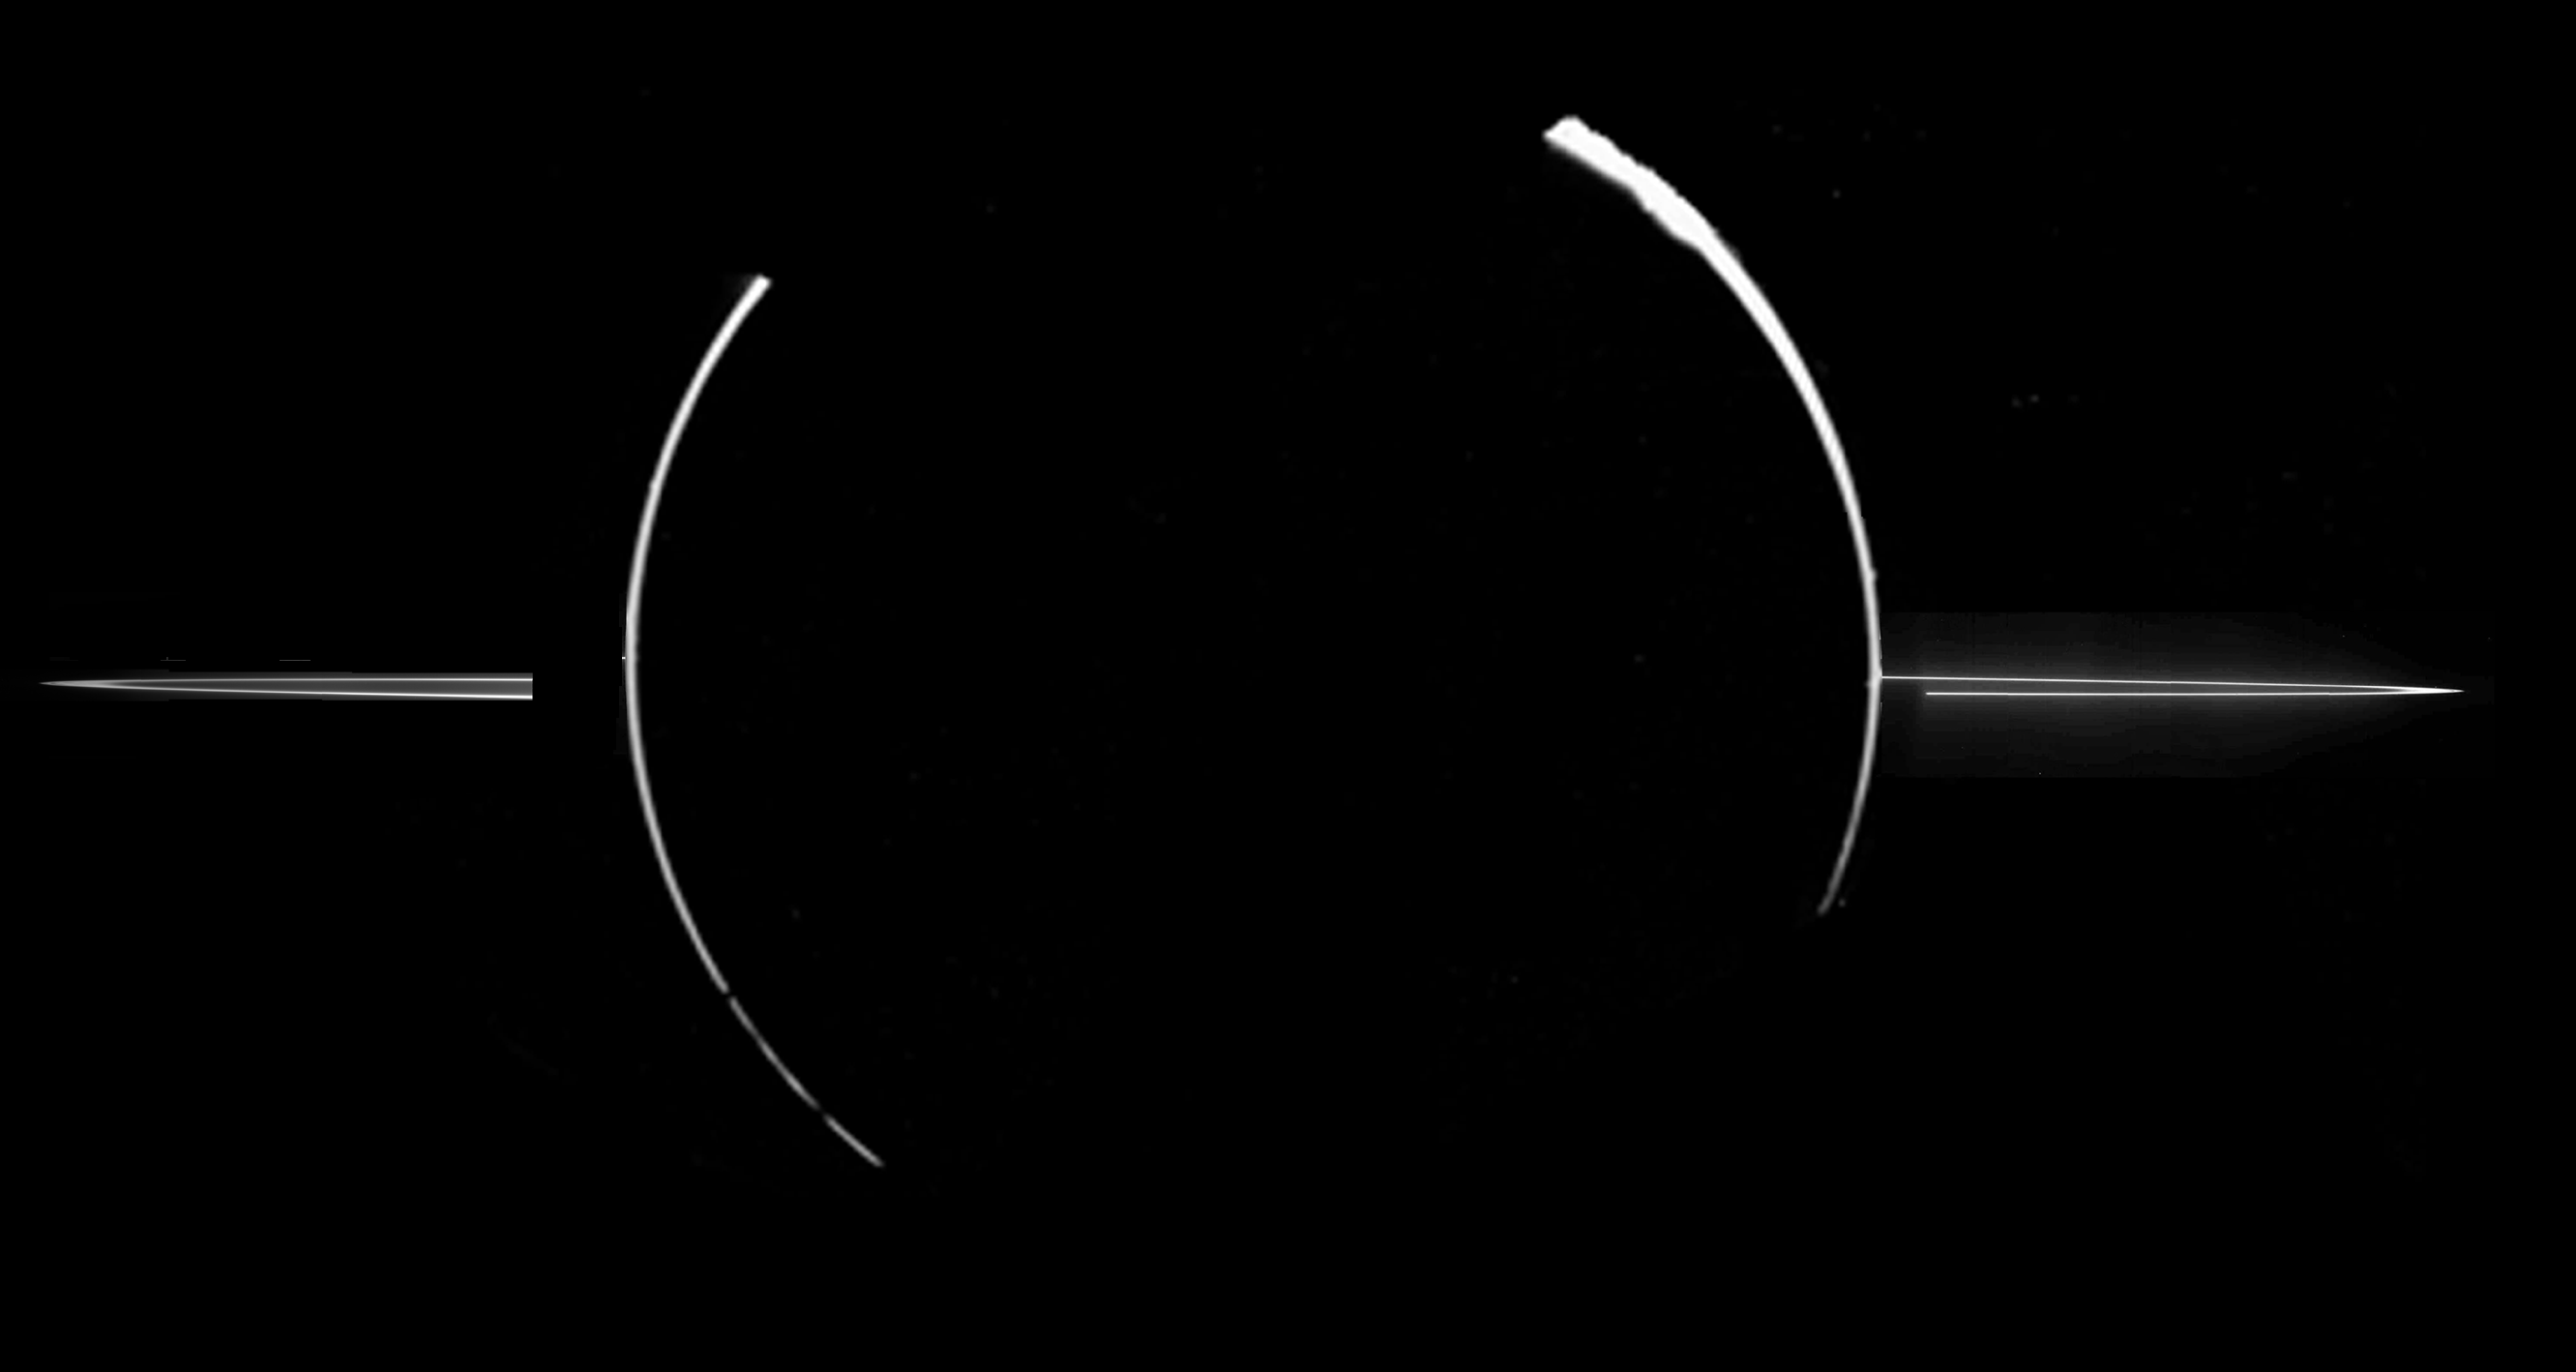

Jupiter’s Ring System

This mosaic of Jupiter’s ring system was acquired by NASA’s Galileo spacecraft when the Sun was behind the planet, and the spacecraft was in Jupiter’s shadow peering back toward the Sun.

Galileo’s November 1996 trajectory

In such a configuration, very small dust-sized particles are accentuated so both the ring particles and the smallest particles in the upper atmosphere of Jupiter are highlighted. Such small particles are believed to have human-scale lifetimes, i.e., very brief compared to the solar system’s age.

Jupiter’s ring system is composed of three parts: a flat main ring, a toroidal halo interior to the main ring, and the gossamer ring, which lies exterior to the main ring. Only the main ring and a hint of the surrounding halo can be seen in this mosaic. In order to see the less dense components (the outer halo and gossamer ring) the images must be overexposed with respect to the main ring.

This composite of two mosaics was taken through the clear filter (610 nanometers) of the solid state imaging (CCD) system on November 9, 1996, during Galileo’s third orbit of Jupiter. The ring was approximately 2,300,000 kilometers away. The resolution is approximately 46 kilometers per picture element from right to left; however, because the spacecraft was only about 0.5 degrees above the ring plane, the image is highly foreshortened in the vertical direction. The vertical bright arcs in the middle of the ring mosaics show the edges of Jupiter and are composed of images obtained by NASA’s Voyager spacecraft in 1979.

The Jet Propulsion Laboratory, Pasadena, CA manages the Galileo mission for NASA’s Office of Space Science, Washington, DC.

Credit: NASA/JPL/Cornell University